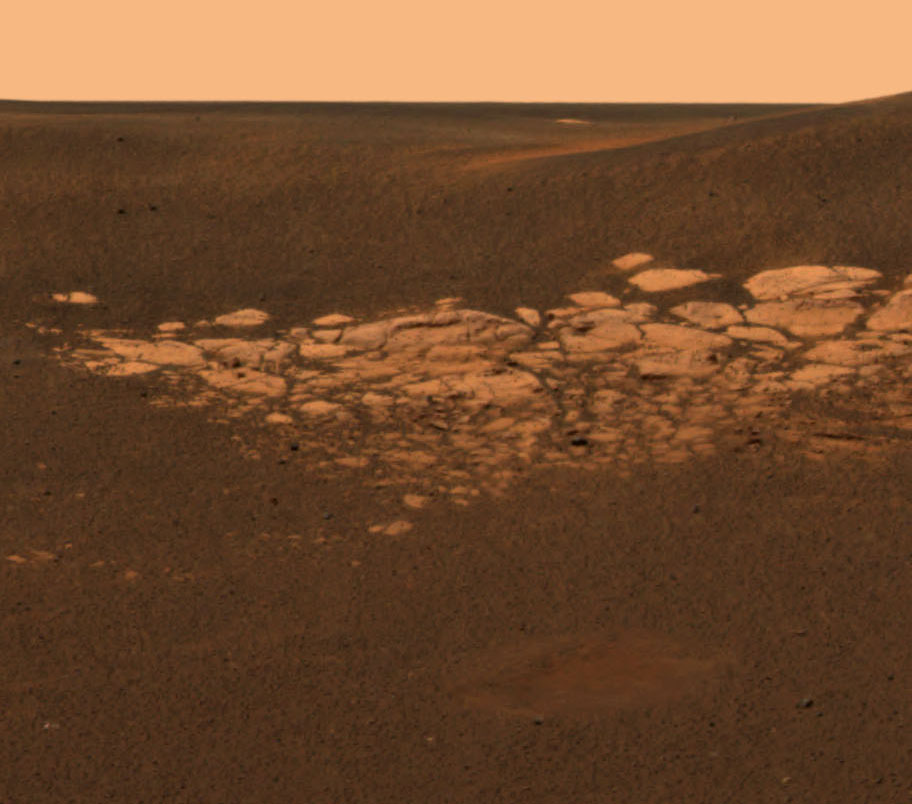

Opportunity Rocks Again!

This high-resolution image captured by the Mars Exploration Rover Opportunity’s panoramic camera highlights a portion of the puzzling rock outcropping that scientists eagerly wait to investigate. Presently, Opportunity is on its lander facing northeast; the outcropping lies to the northwest. These layered rocks measure only 10 centimeters (4 inches) tall and are thought to be either volcanic ash deposits or sediments carried by water or wind. Data from the panoramic camera’s near-infrared, blue and green filters were combined to create this approximate true color image.

Credit: NASA/JPL/Cornell